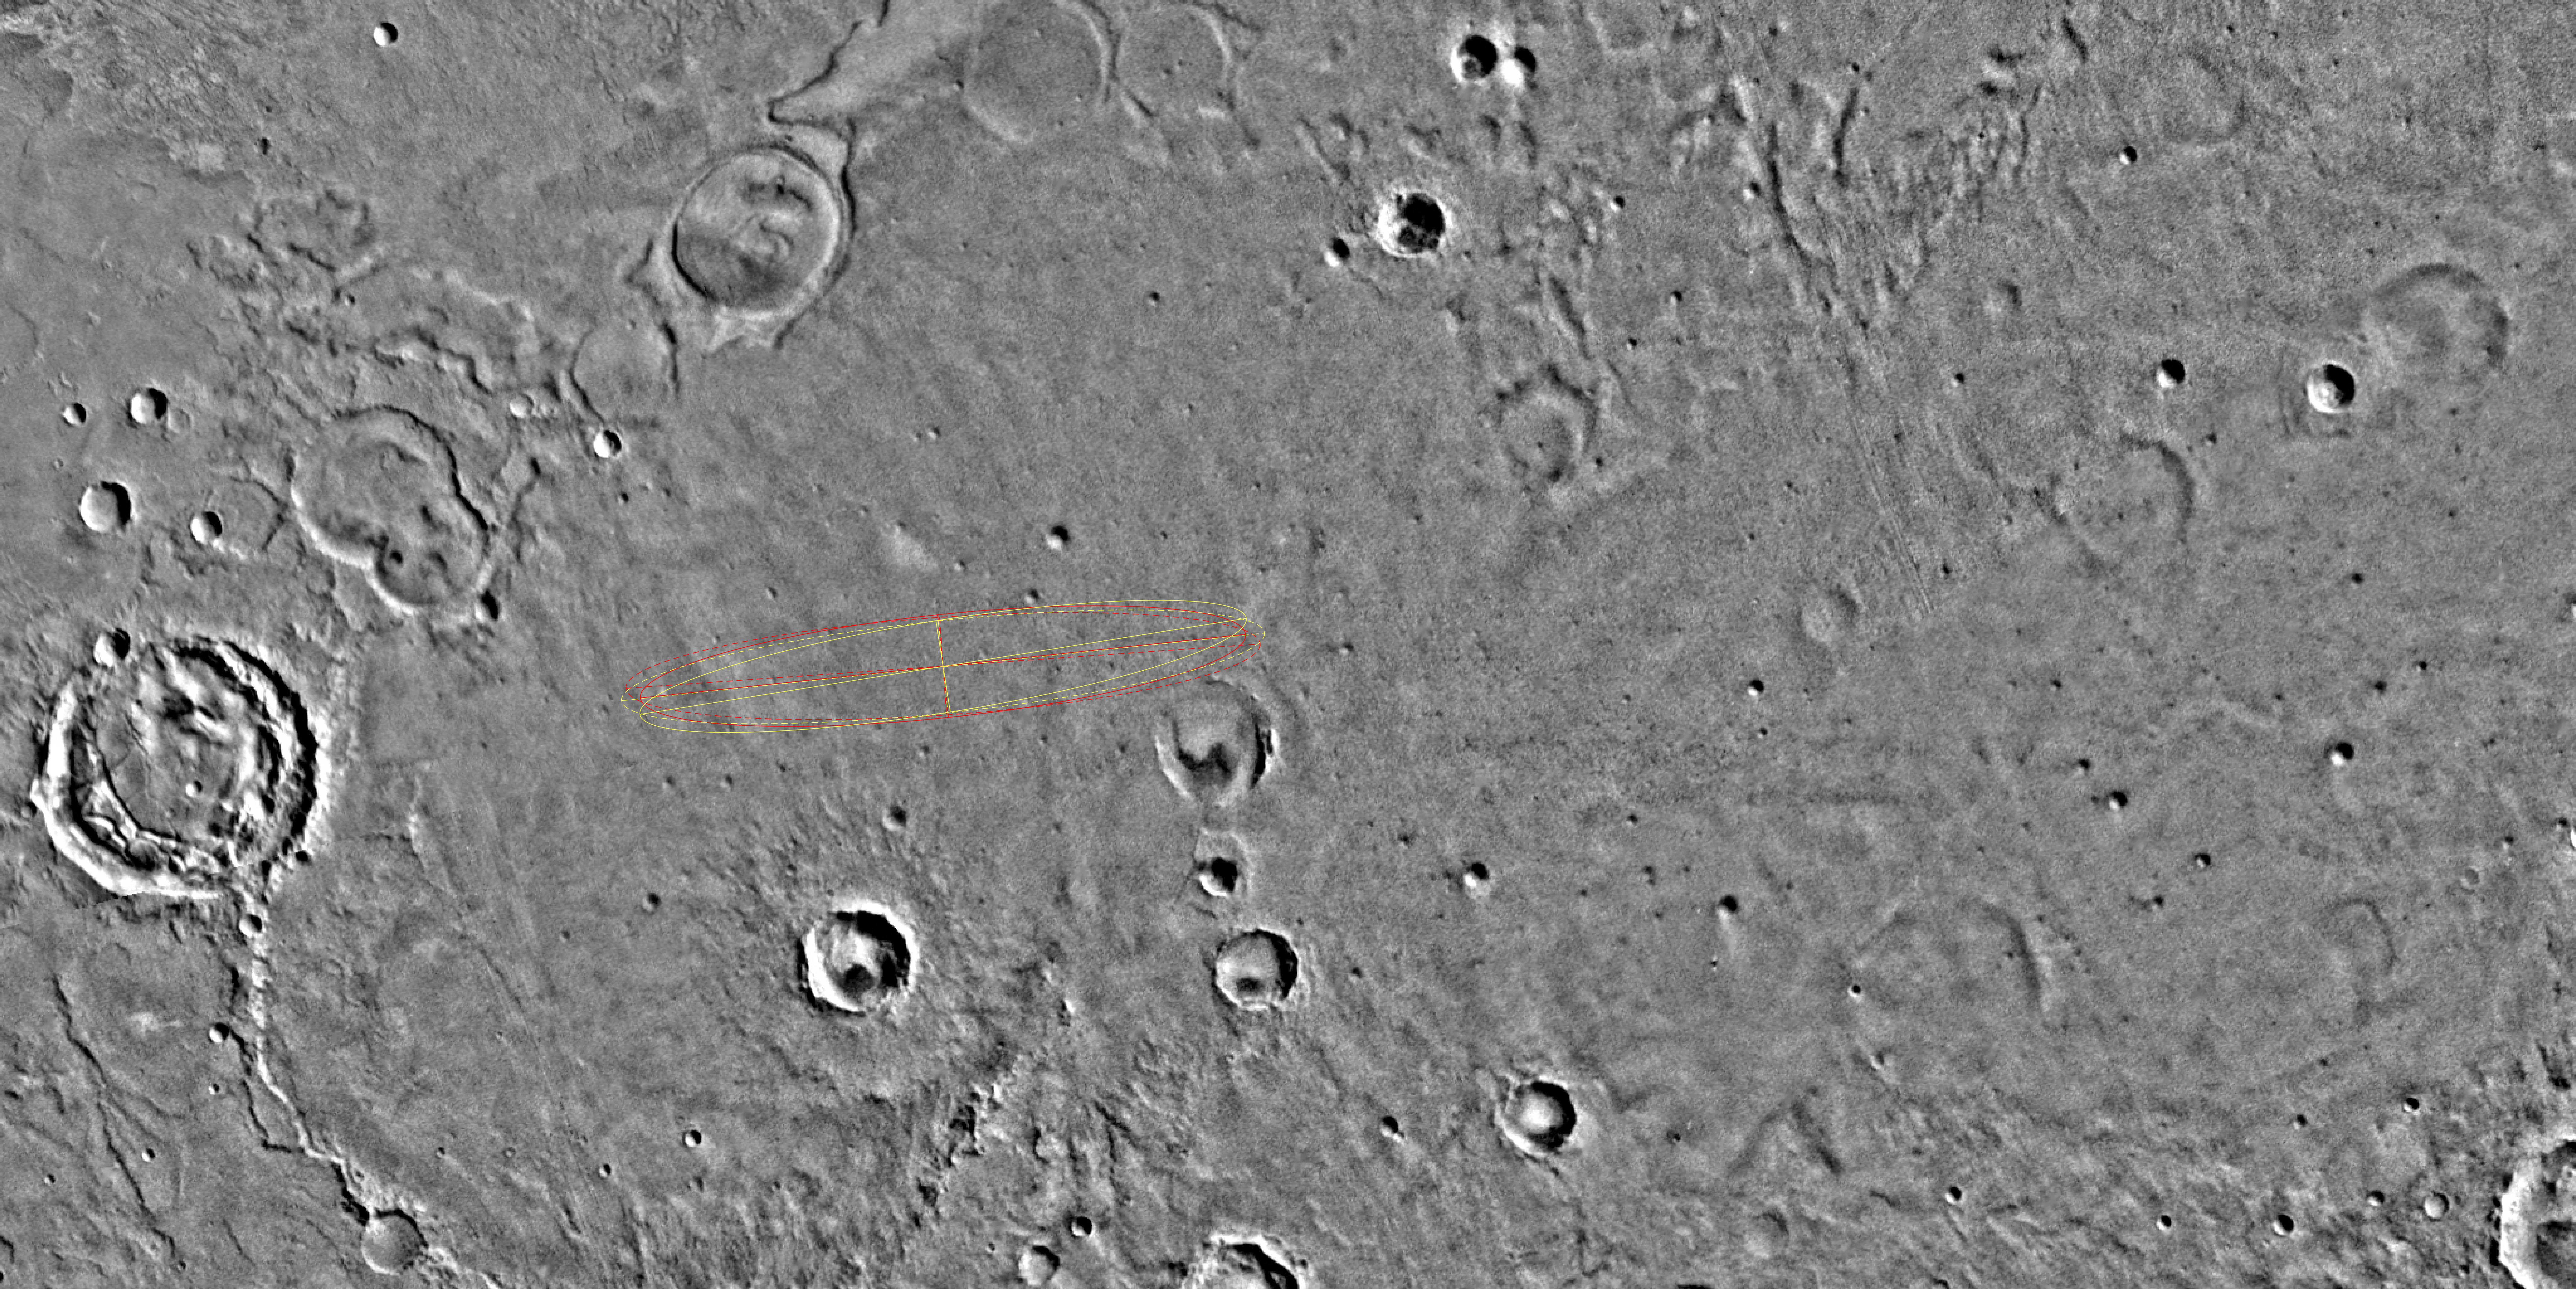

Meridiani Planum

Released April 11, 2003

The designated landing site for the second Mars Exploration Rover mission is Meridiani Planum, seen here in its geological context from NASA Viking images

Details of the Meridiani Planum designated landing site are added with topographic information and higher-resolution imaging from instruments on the Mars Global Surveyor and Mars Odyssey orbiters.

Credit: NASA/JPL